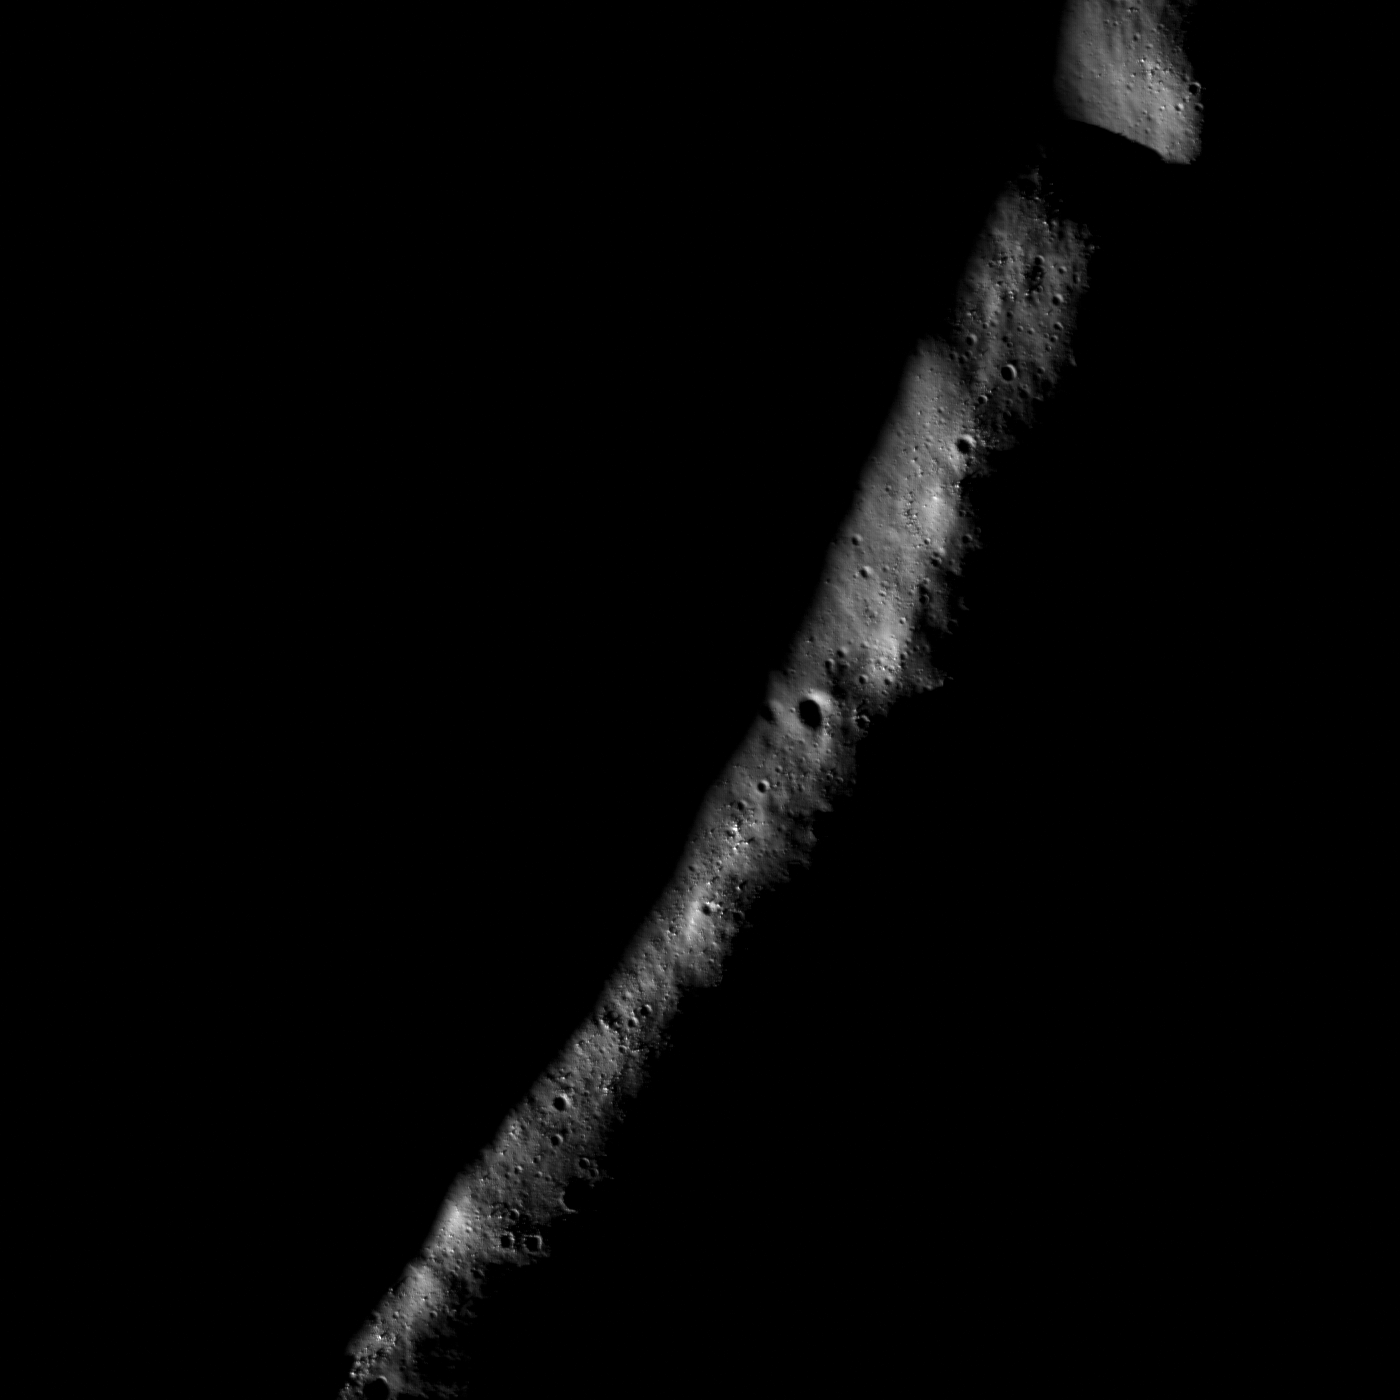

Eternal Darkness Near the North Pole

Small portion of the rim of Erlanger crater (10 km in diameter). Much of its floor remains in permanent shadow due to its location near the north pole. Image width 2.65 km, north is up.

NASA’s Goddard Space Flight Center built and manages the mission for the Exploration Systems Mission Directorate at NASA Headquarters in Washington. The Lunar Reconnaissance Orbiter Camera was designed to acquire data for landing site certification and to conduct polar illumination studies and global mapping. Operated by Arizona State University, the LROC facility is part of the School of Earth and Space Exploration (SESE). LROC consists of a pair of narrow-angle cameras (NAC) and a single wide-angle camera (WAC). The mission is expected to return over 70 terabytes of image data.

Credit: NASA/GSFC/Arizona State University